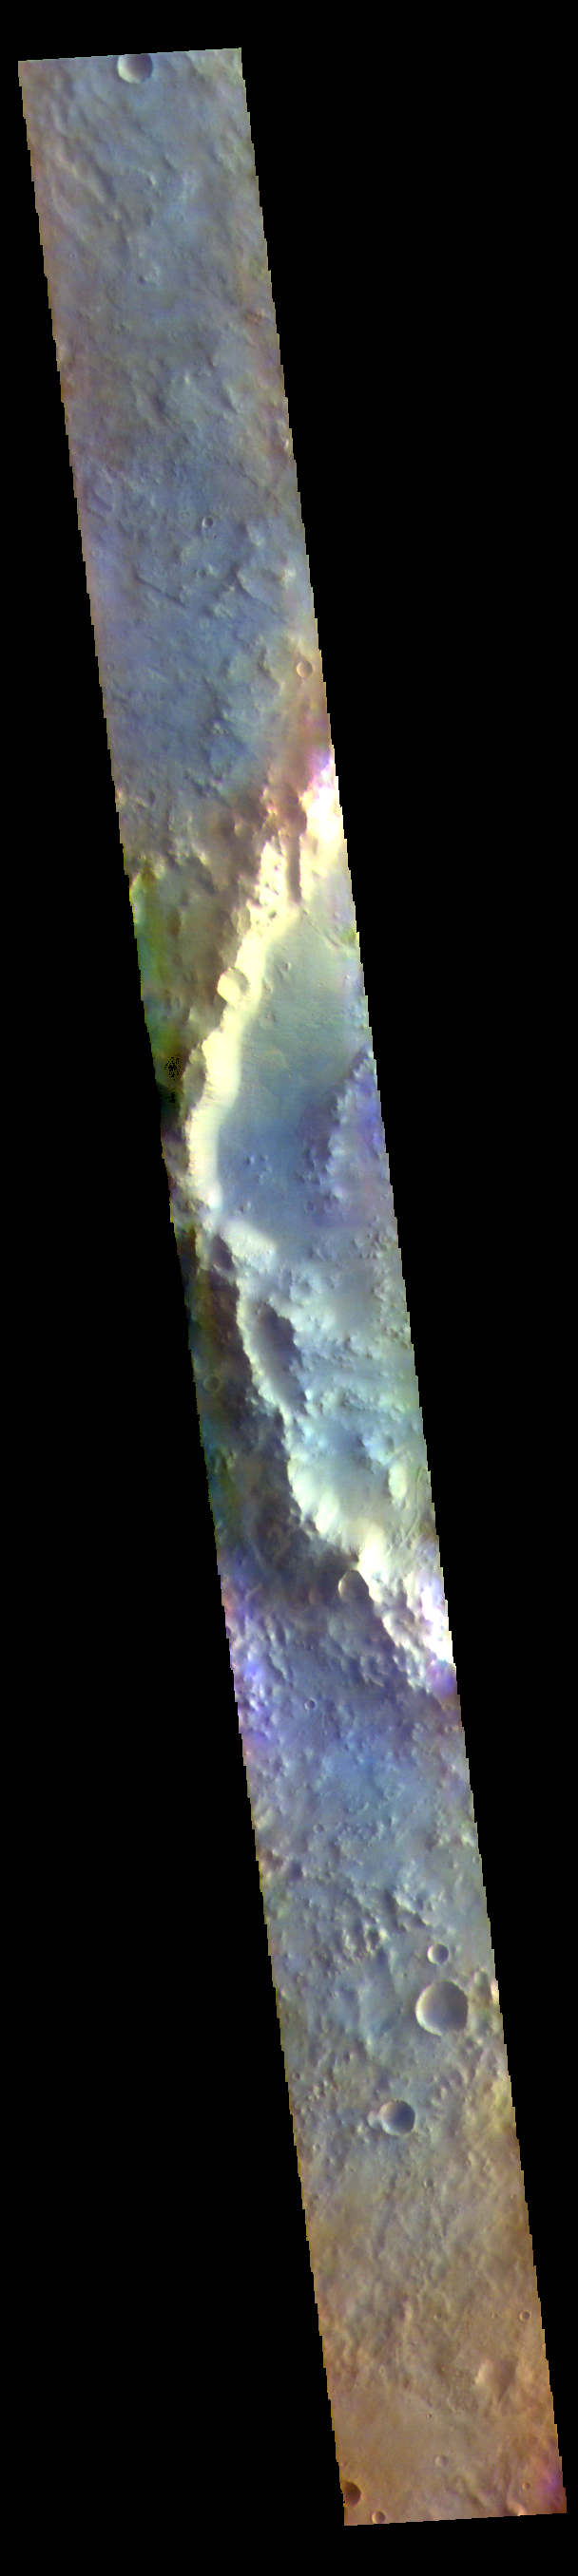

Terra Sabaea Craters – False Color

The THEMIS VIS camera contains 5 filters. The data from different filters can be combined in multiple ways to create a false color image. These false color images may reveal subtle variations of the surface not easily identified in a single band image. Today’s false color image shows the rim of an unnamed crater on the floor of the much larger Schroeter Crater. These craters are located in Terra Sabaea.

The THEMIS VIS camera is capable of capturing color images of the Martian surface using five different color filters. In this mode of operation, the spatial resolution and coverage of the image must be reduced to accommodate the additional data volume produced from using multiple filters. To make a color image, three of the five filter images (each in grayscale) are selected. Each is contrast enhanced and then converted to a red, green, or blue intensity image. These three images are then combined to produce a full color, single image. Because the THEMIS color filters don’t span the full range of colors seen by the human eye, a color THEMIS image does not represent true color. Also, because each single-filter image is contrast enhanced before inclusion in the three-color image, the apparent color variation of the scene is exaggerated. Nevertheless, the color variation that does appear is representative of some change in color, however subtle, in the actual scene. Note that the long edges of THEMIS color images typically contain color artifacts that do not represent surface variation.

Credit: NASA/JPL-Caltech/ASU